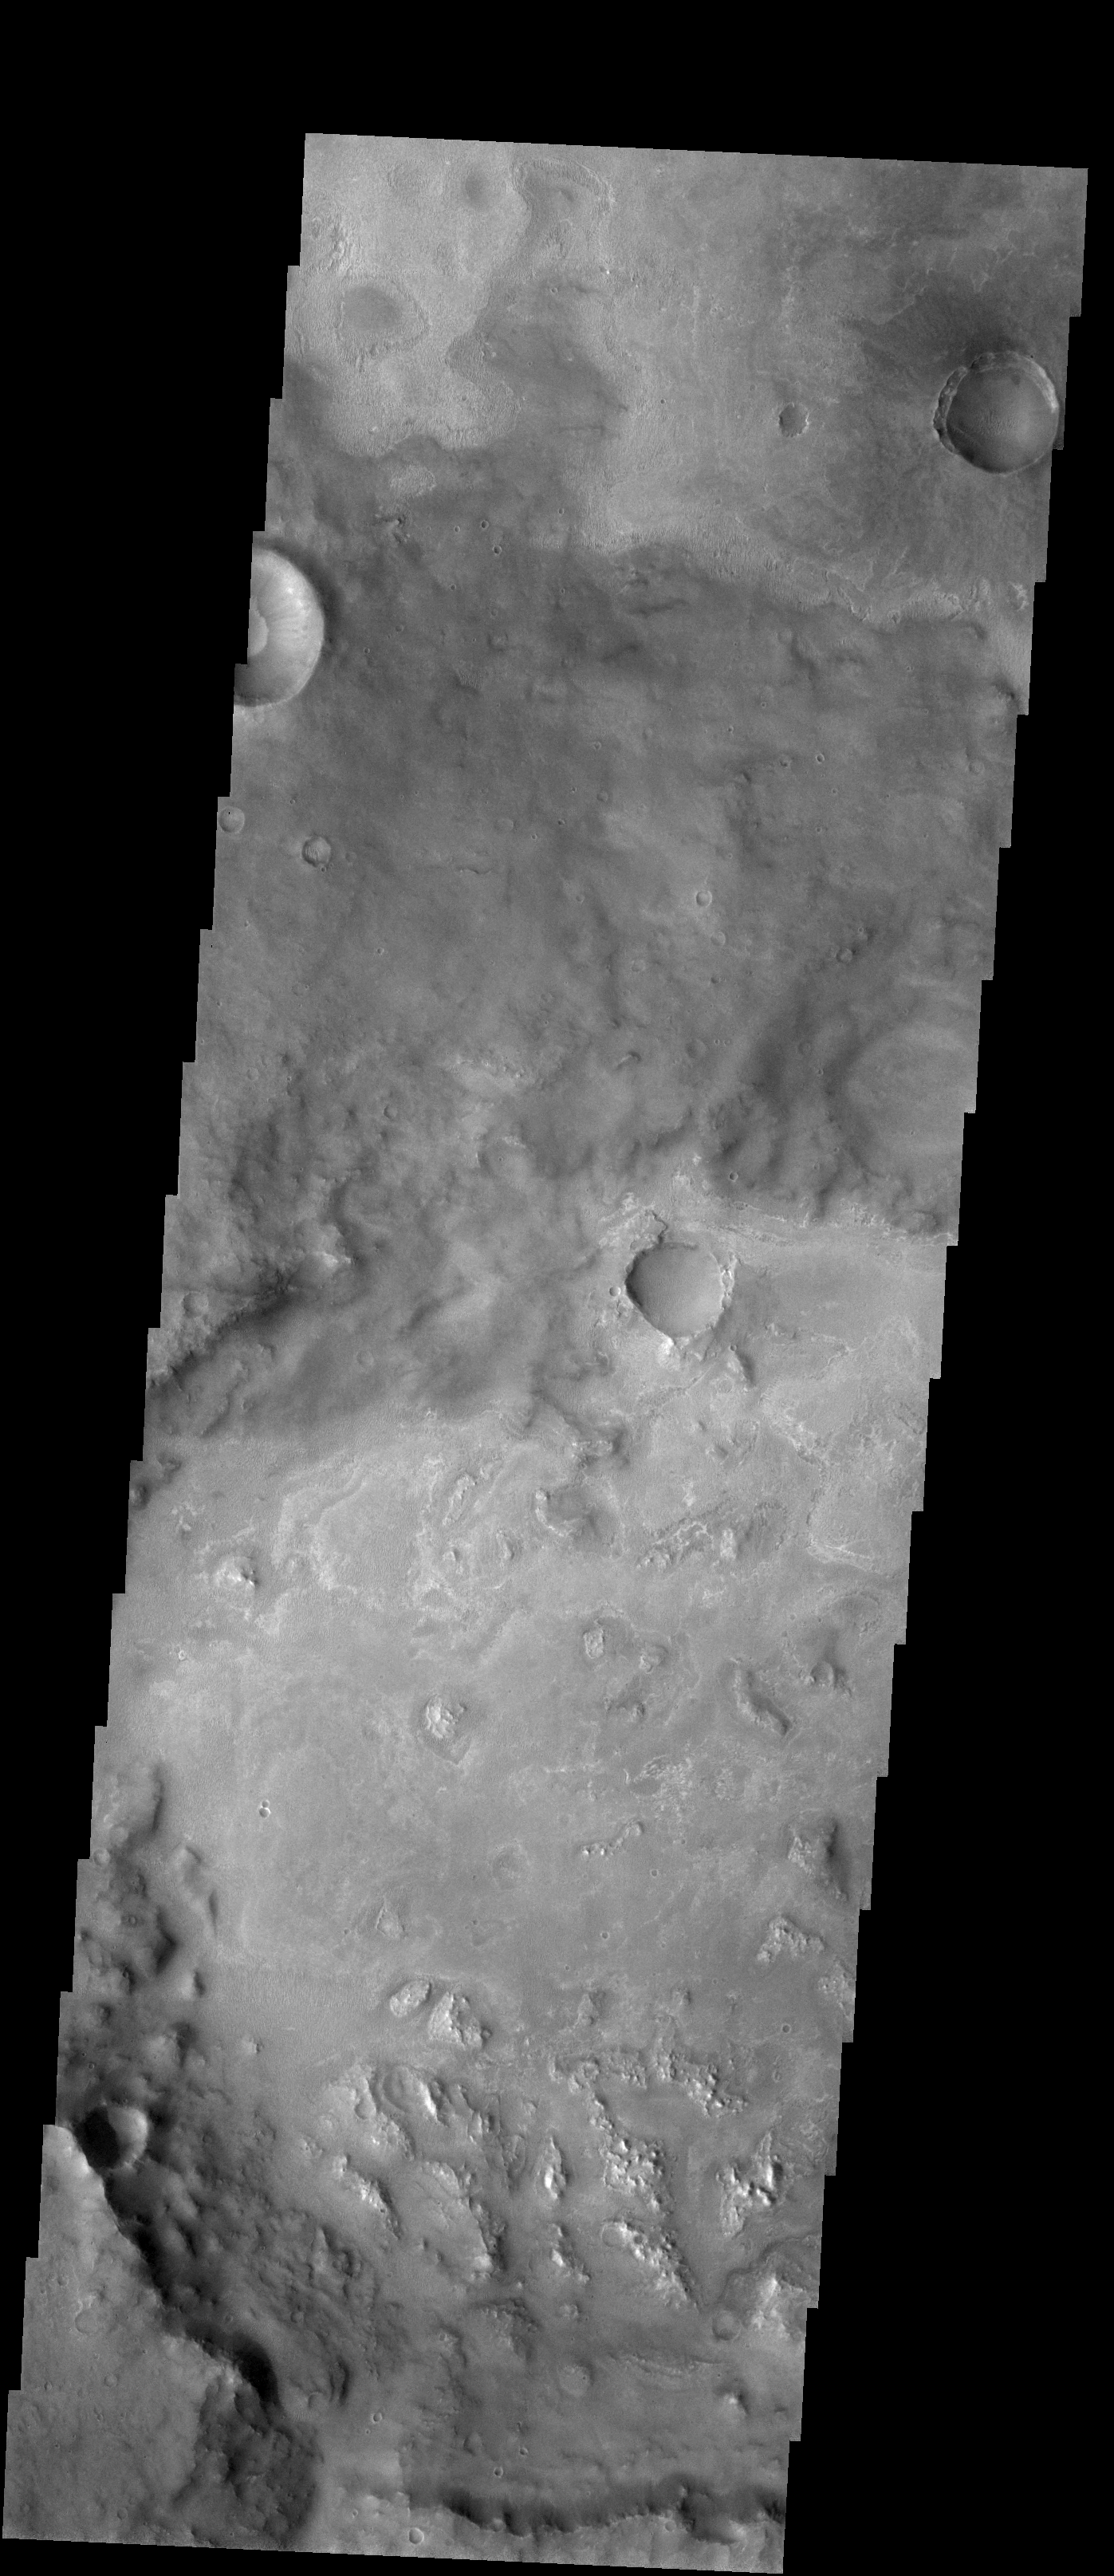

Meridiani Planum

Released 19 January 2004

Long before the MER landers were named or launched, the two orbiters at Mars were asked to examine landing sites. Both the Odyssey and Mars Global Surveyor spacecraft have been collecting landing site data for the past two years. The MGS and ODY data were used as part of the decision making process in the final selection of the two landing sites. The types of data collected by the two orbiters included not only images of the surface but also thermal data about the surface composition, atmospheric data about the climate at each location, and the tracking of major dust storms in the region prior to landing. The presence of, and data collected by, the MGS and ODY orbiters have proven invaluable in MER mission planning.

This image, taken on 8 November 2003 (just 10 weeks ago), shows a section of Meridiani Planum. On January 24, the MER rover Opportunity should land in Meridiani Planum to research the hematite found by the Thermal Emission Spectrometer onboard the Mars Global Surveyor orbiter.

Image information: VIS instrument. Latitude -4, Longitude 358.2 East (1.8 West). 19 meter/pixel resolution.

Note: this THEMIS visual image has not been radiometrically nor geometrically calibrated for this preliminary release. An empirical correction has been performed to remove instrumental effects. A linear shift has been applied in the cross-track and down-track direction to approximate spacecraft and planetary motion. Fully calibrated and geometrically projected images will be released through the Planetary Data System in accordance with Project policies at a later time.

NASA’s Jet Propulsion Laboratory manages the 2001 Mars Odyssey mission for NASA’s Office of Space Science, Washington, D.C. The Thermal Emission Imaging System (THEMIS) was developed by Arizona State University, Tempe, in collaboration with Raytheon Santa Barbara Remote Sensing. The THEMIS investigation is led by Dr. Philip Christensen at Arizona State University. Lockheed Martin Astronautics, Denver, is the prime contractor for the Odyssey project, and developed and built the orbiter. Mission operations are conducted jointly from Lockheed Martin and from JPL, a division of the California Institute of Technology in Pasadena.

Credit: NASA/JPL/Arizona State University